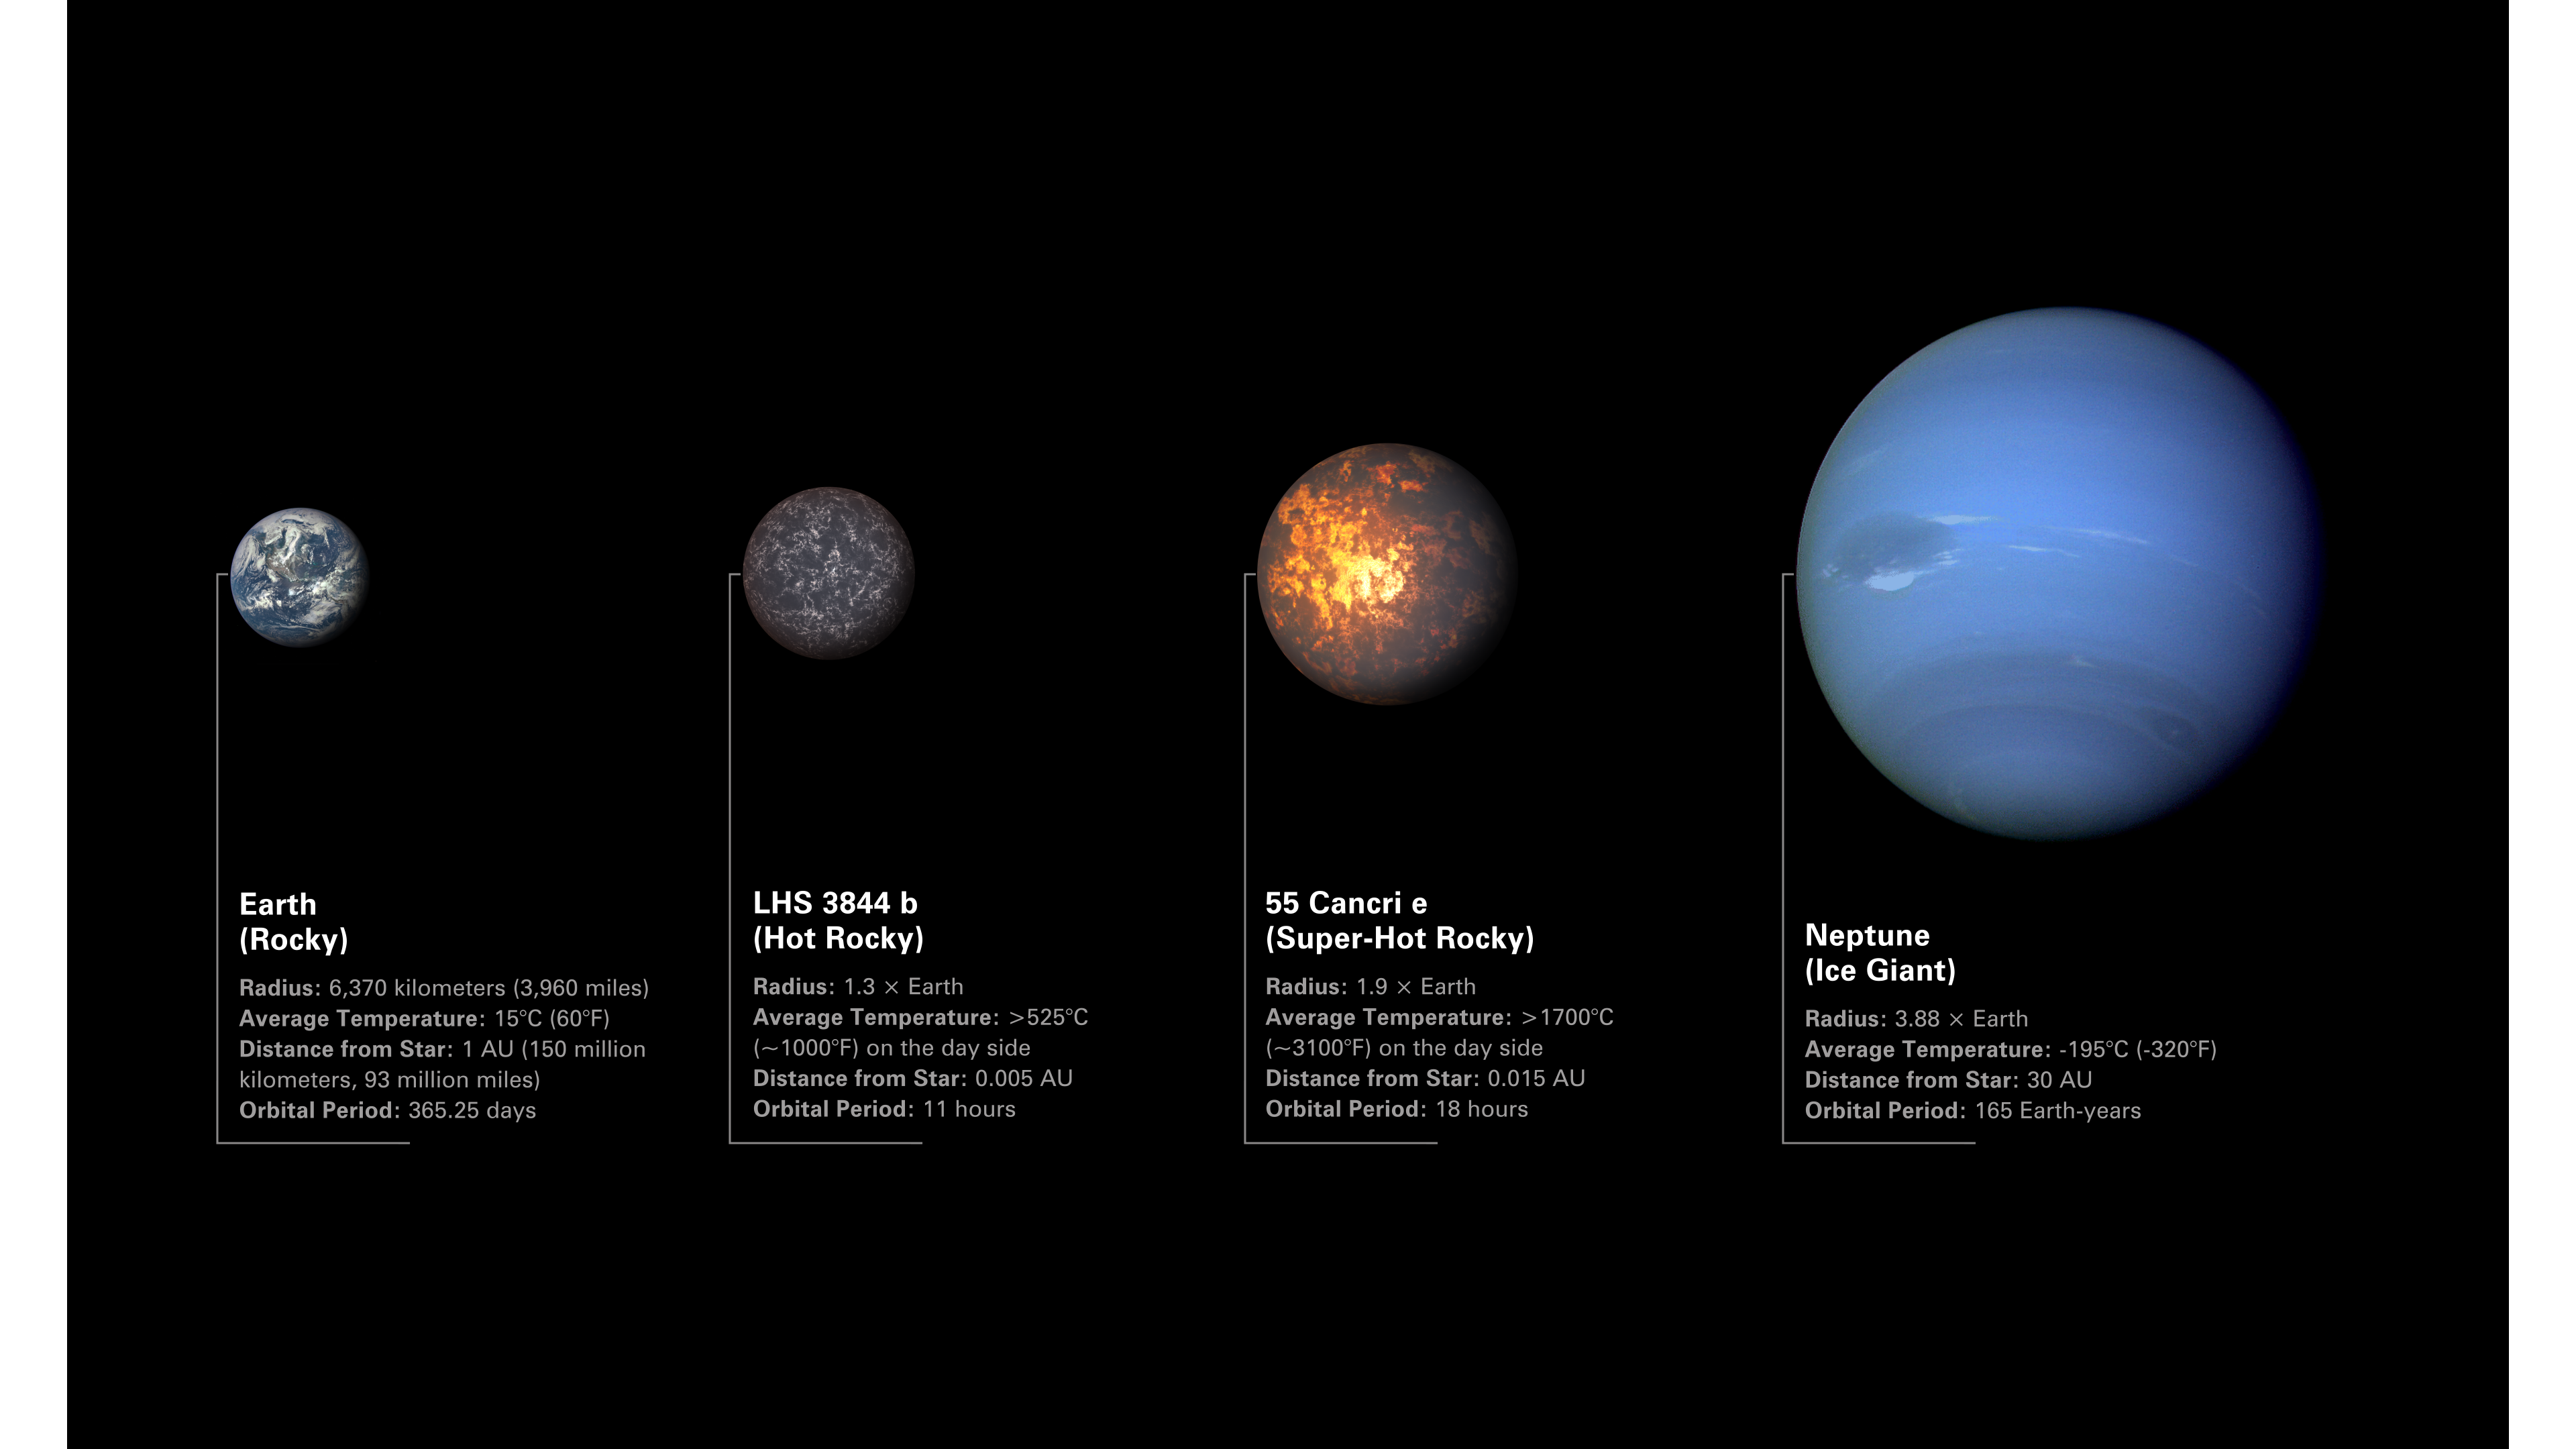

Comparison of Exoplanets 55 Cancri e and LHS 3844 b to Earth and Neptune

Illustration comparing rocky exoplanets LHS 3844 b and 55 Cancri e to Earth and Neptune. Both 55 Cancri e and LHS 3844 b are between Earth and Neptune in terms of size and mass, but they are more similar to Earth in terms of composition.

The planets are arranged from left to right in order of increasing radius.

Image of Earth from the Deep Space Climate Observatory: Earth is a warm, rocky planet with a solid surface, water oceans, and a dynamic atmosphere.
Illustration of LHS 3844 b: LHS 3844 b is a hot, rocky exoplanet with a solid, rocky surface. The planet is too hot for oceans to exist and does not appear to have any significant atmosphere.
Illustration of 55 Cancri e: 55 Cancri e is a rocky exoplanet whose dayside temperature is high enough for the surface to be molten. The planet may or may not have an atmosphere.
Image of Neptune from Voyager 2: Neptune is a cold ice giant with a thick, dense atmosphere.

The illustration shows the planets to scale in terms of radius, but not location in space or distance from their stars. While Earth and Neptune orbit the Sun, LHS 3844 b orbits a small, cool red dwarf star about 49 light-years from Earth, and 55 Cancri e orbits a Sun-like star roughly 41 light-years away. Both are extremely close to their stars, completing one orbit in less than a single Earth day.

Credit: Illustration: NASA, ESA, CSA, Dani Player (STScI)